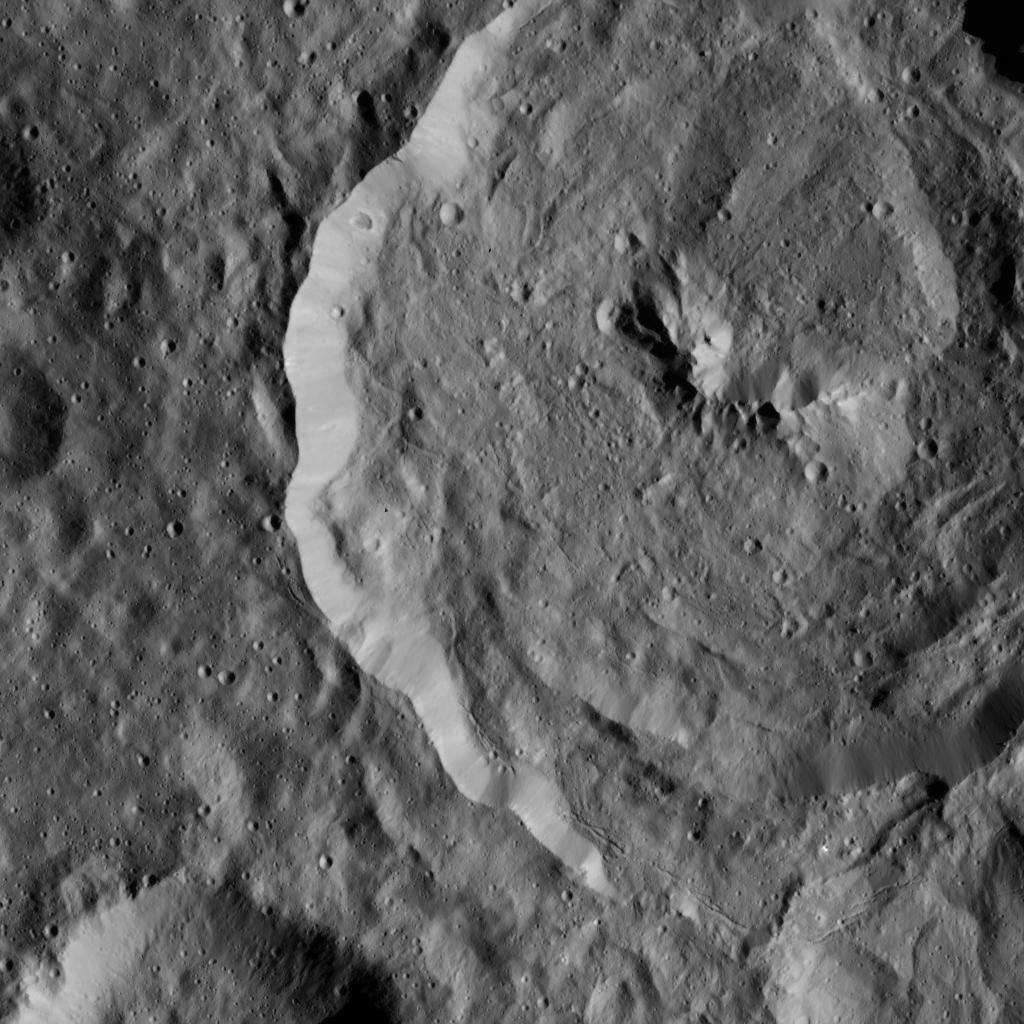

Dawn LAMO Image 19

Tupo Crater on Ceres is seen in this view from NASA’s Dawn spacecraft. This crater, located in the southern hemisphere of Ceres, has a diameter of 22 miles (36 kilometers) and was named for a Polynesian god of turmeric.

The image is centered at approximately 33 degrees south latitude, 88 degrees east longitude. Dawn captured the scene on Dec. 24, 2015 from its low-altitude mapping orbit (LAMO), at an approximate altitude of 240 miles (385 kilometers) above Ceres. The image resolution is 120 feet (35 meters) per pixel.

An earlier view of Tupo Crater and its surroundings from an altitude of 915 miles (1,470 kilometers), is found at PIA20189.

Dawn’s mission is managed by JPL for NASA’s Science Mission Directorate in Washington. Dawn is a project of the directorate’s Discovery Program, managed by NASA’s Marshall Space Flight Center in Huntsville, Alabama. UCLA is responsible for overall Dawn mission science. Orbital ATK, Inc., in Dulles, Virginia, designed and built the spacecraft. The German Aerospace Center, the Max Planck Institute for Solar System Research, the Italian Space Agency and the Italian National Astrophysical Institute are international partners on the mission team.

Credit: NASA/JPL-Caltech/UCLA/MPS/DLR/IDA